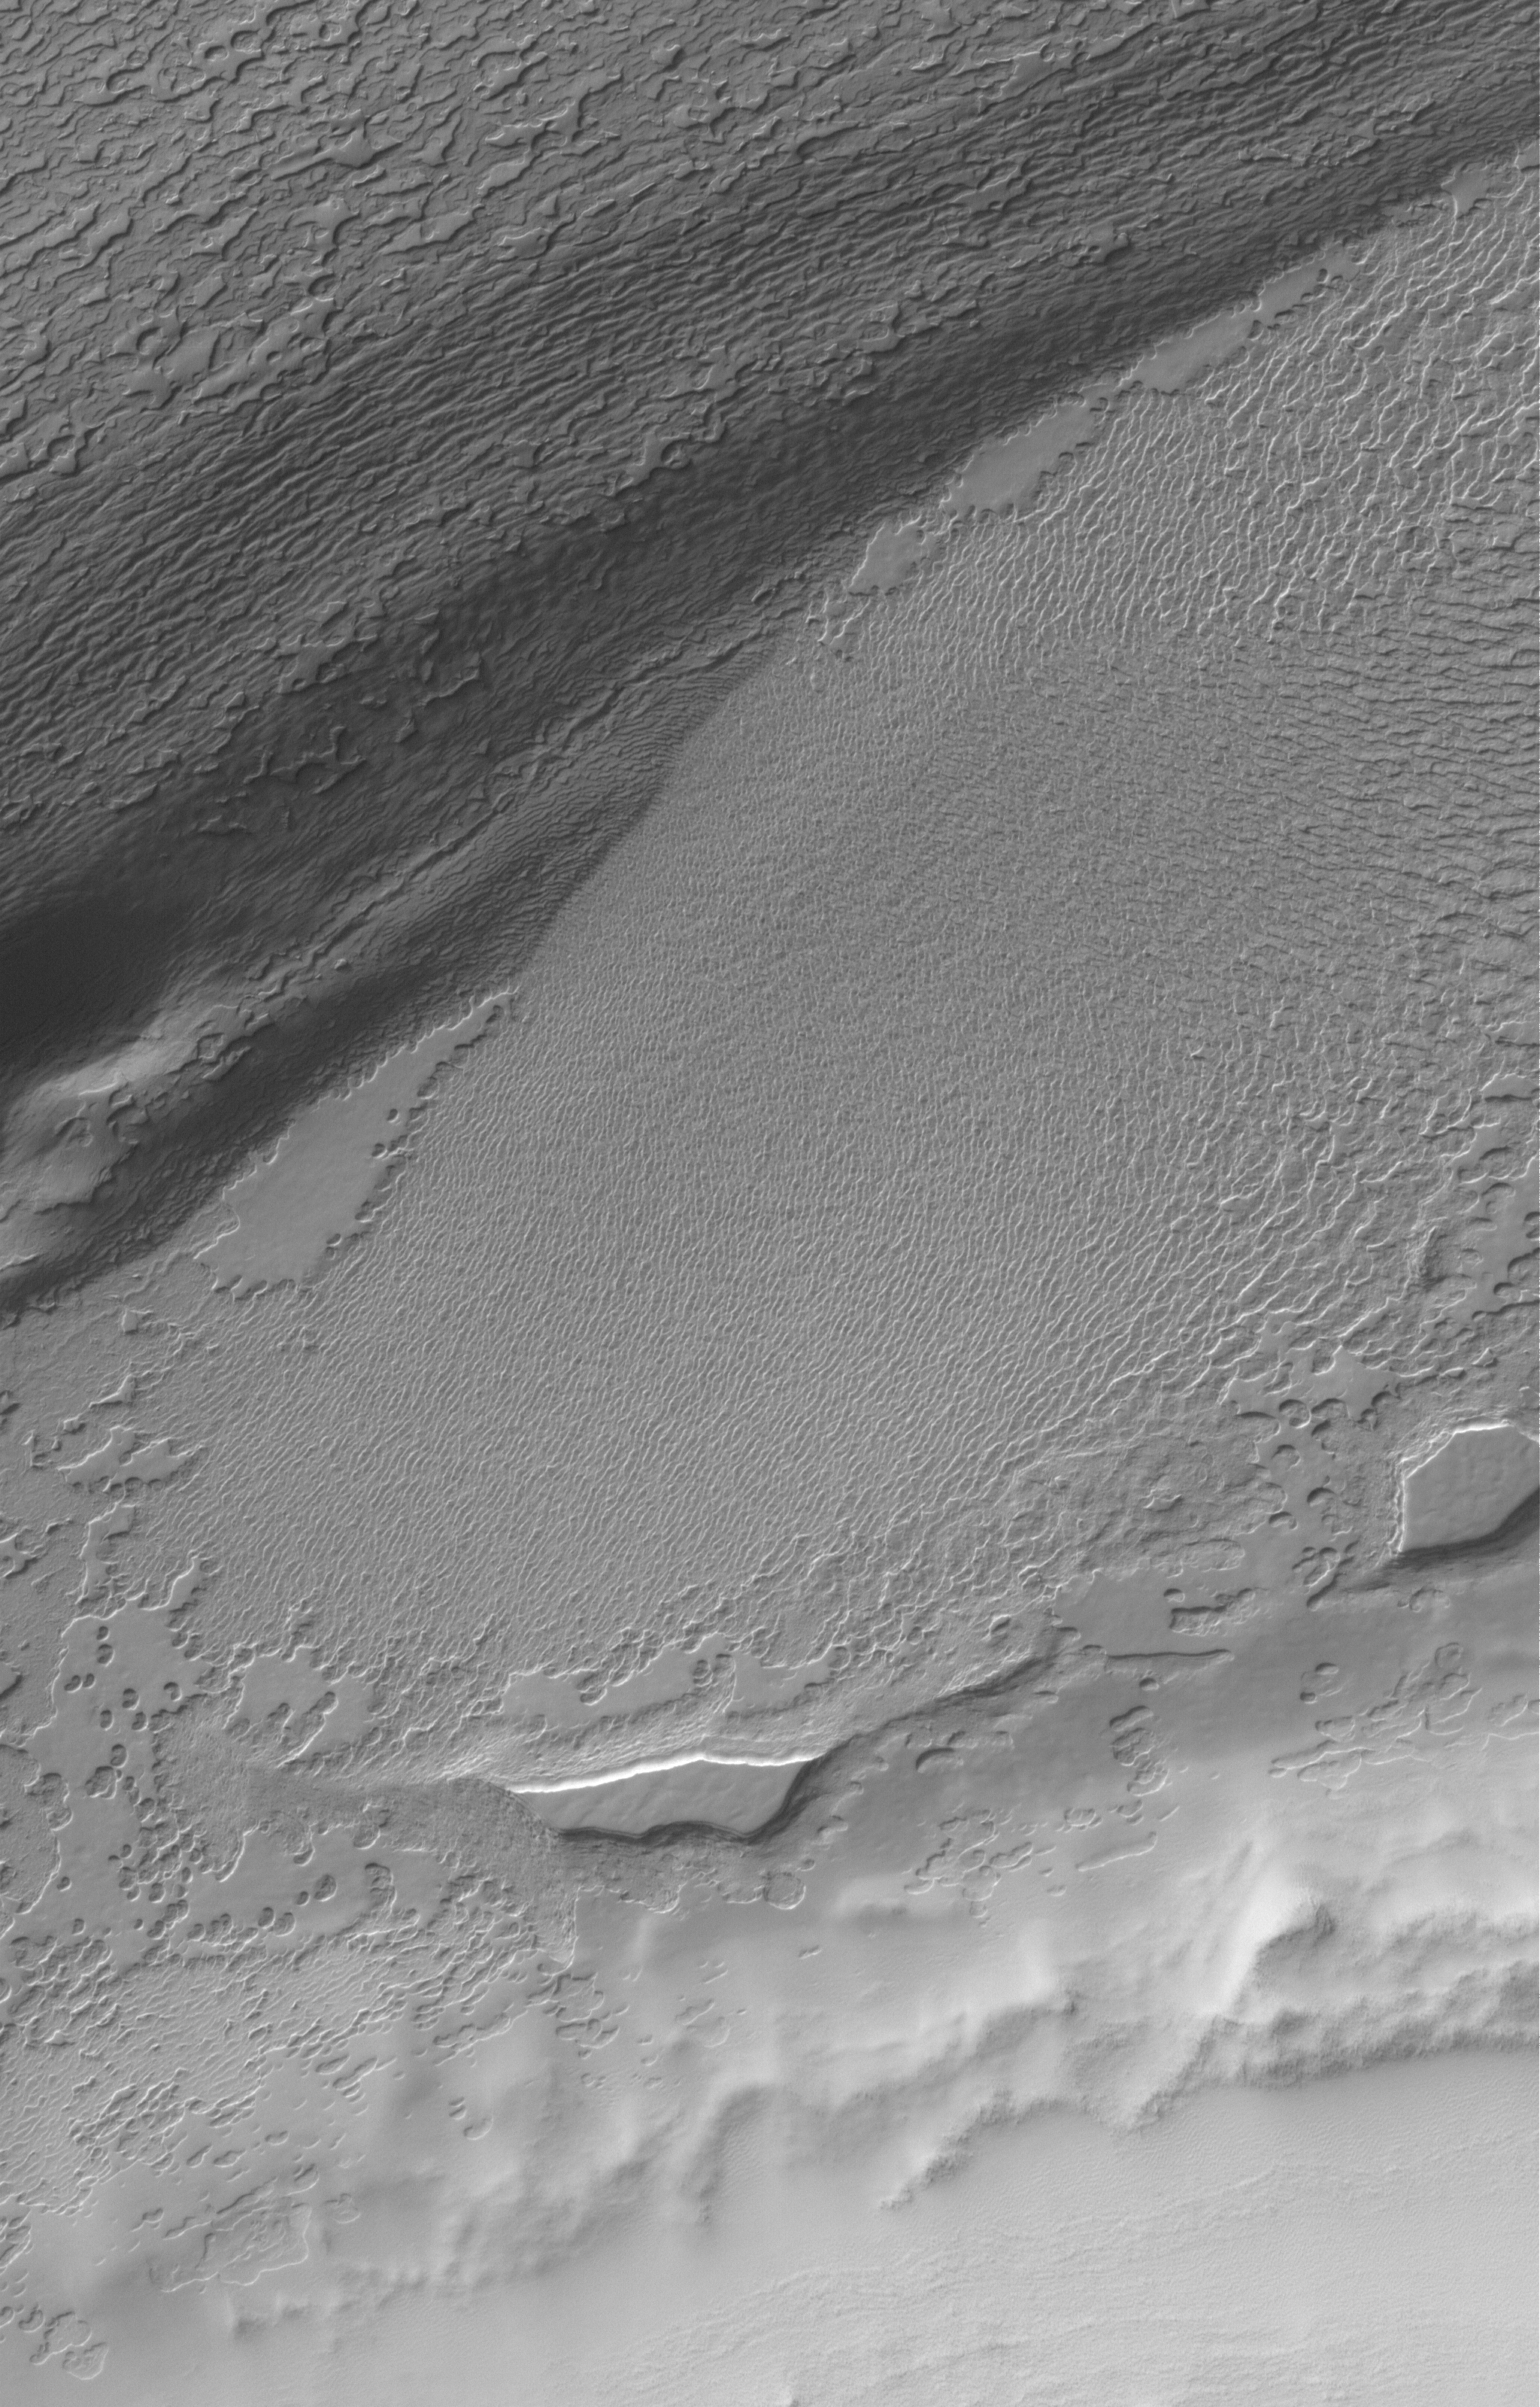

Polar Landforms

10 August 2005
This Mars Global Surveyor (MGS) Mars Orbiter Camera (MOC) image shows eroded remnants of carbon dioxide ice in the south polar residual cap of Mars. The scarps that outline each small mesa have retreated about 3 meters (~10 feet) per Mars year since MGS began orbiting the red planet in 1997.

Location near: 87.0°S, 31.9°W
Image width: width: ~3 km (~1.9 mi)
Illumination from: upper left
Season: Southern Spring

Credit: NASA/JPL/Malin Space Science Systems